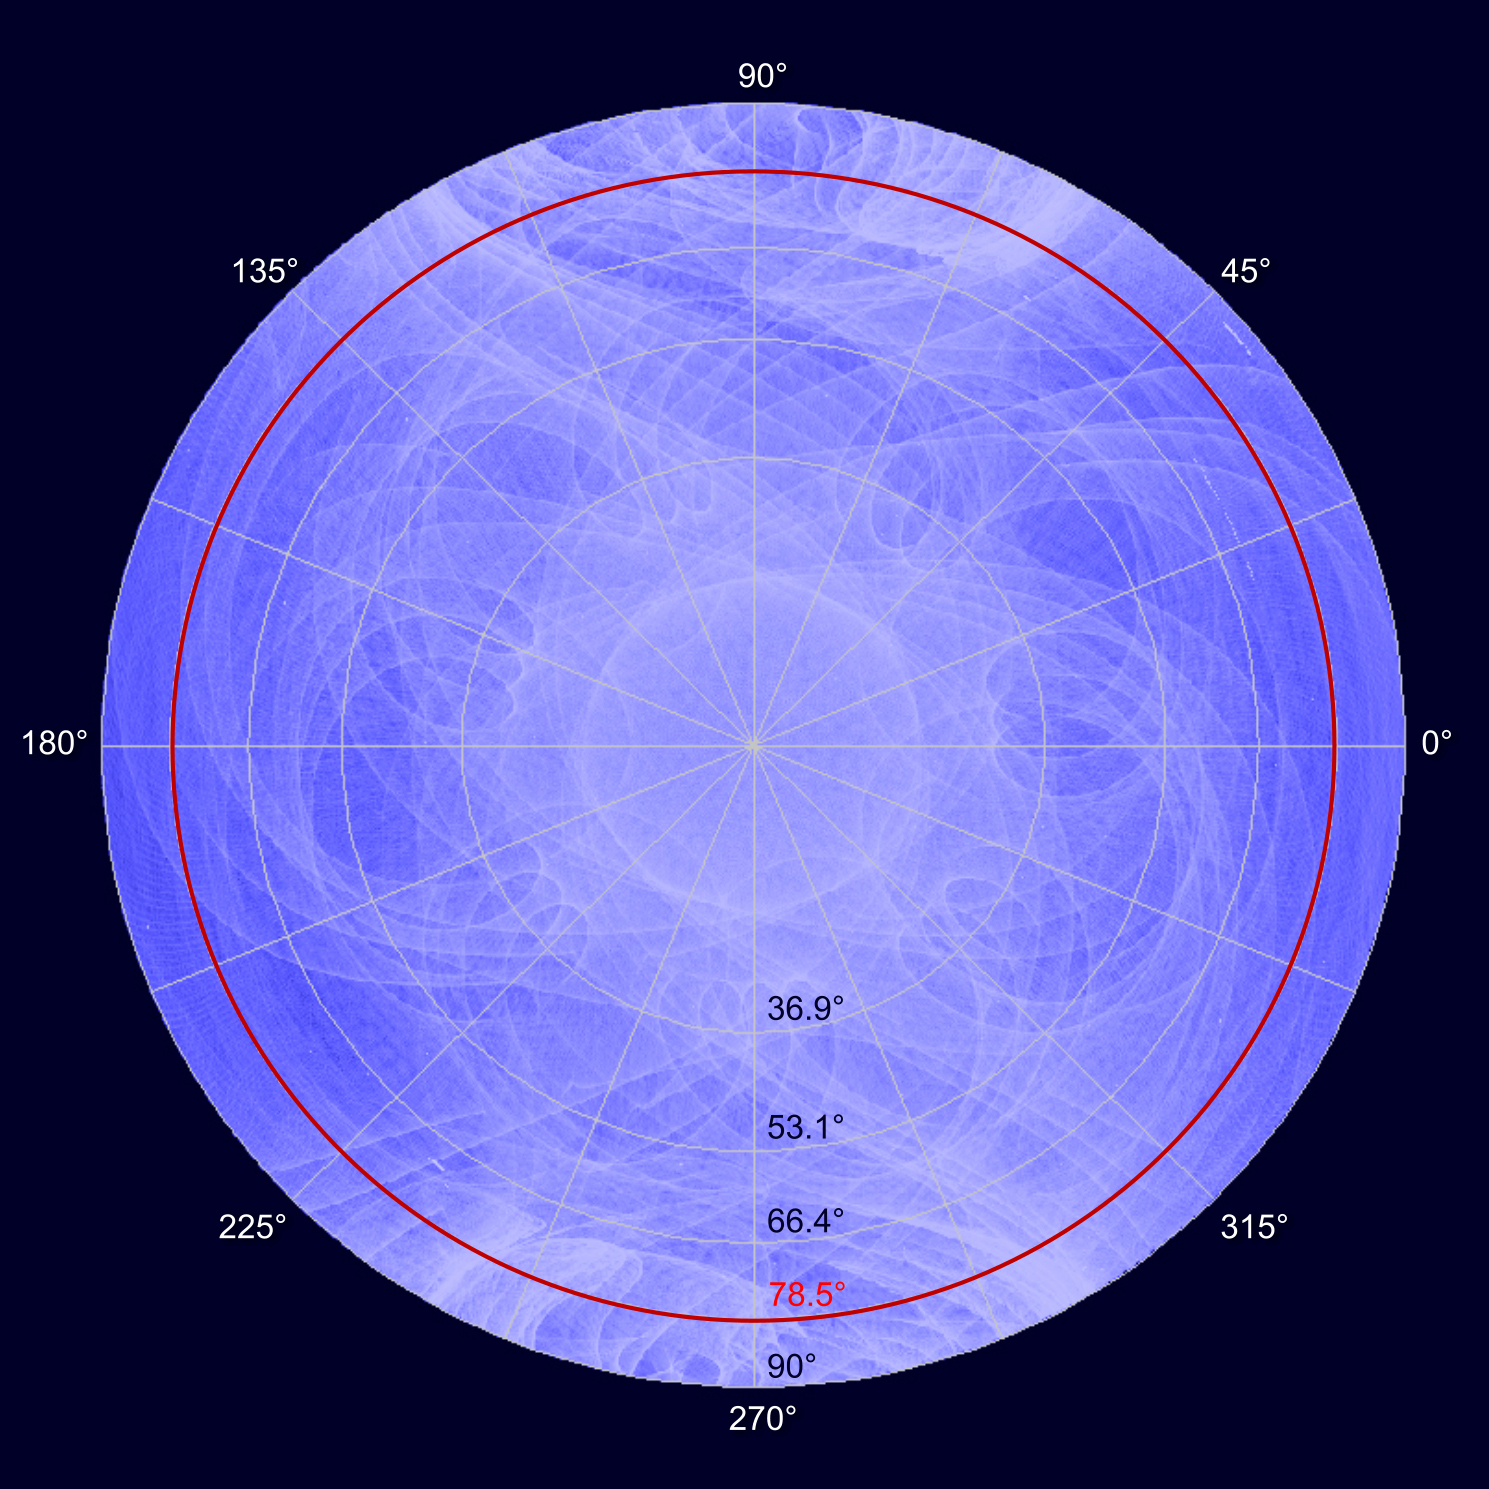

Fermi's Motion Produces a Study in Spirograph

The LAT's sensitivity to gamma rays is greatest in the center of its wide field of view and decreases toward the edge. LAT scientists regard the effective limit of the instrument's field of view to be 78.5 degrees (red circle) from its center. View a video of this here: bit.ly/Y2K4LN. ----- NASA's Fermi Gamma-ray Space Telescope orbits our planet every 95 minutes, building up increasingly deeper views of the universe with every circuit. Its wide-eyed Large Area Telescope (LAT) sweeps across the entire sky every three hours, capturing the highest-energy form of light -- gamma rays -- from sources across the universe. These range from supermassive black holes billions of light-years away to intriguing objects in our own galaxy, such as X-ray binaries, supernova remnants and pulsars. Now a Fermi scientist has transformed LAT data of a famous pulsar into a mesmerizing movie that visually encapsulates the spacecraft's complex motion.

Credit: NASA/DOE/Fermi LAT Collaboration